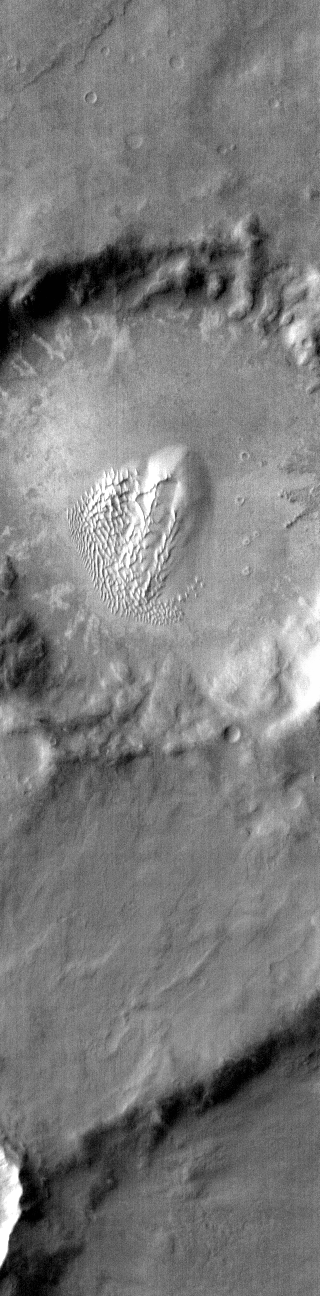

Noachis Terra Dunes – IR

This IR image shows a dune field on the floor of an unnamed crater in Noachis Terra. The bright tone indicates the dunes are warmer than most of the material surrounding them.

Latitude: -52.0045 Longitude: 33.3379 Instrument: IR Captured: 2015-01-29 09:19

Please see the THEMIS Data Citation Note for details on crediting THEMIS images.

NASA’s Jet Propulsion Laboratory manages the 2001 Mars Odyssey mission for NASA’s Science Mission Directorate, Washington, D.C. The Thermal Emission Imaging System (THEMIS) was developed by Arizona State University, Tempe, in collaboration with Raytheon Santa Barbara Remote Sensing. The THEMIS investigation is led by Dr. Philip Christensen at Arizona State University. Lockheed Martin Astronautics, Denver, is the prime contractor for the Odyssey project, and developed and built the orbiter. Mission operations are conducted jointly from Lockheed Martin and from JPL, a division of the California Institute of Technology in Pasadena.

Credit: NASA/JPL-Caltech/ASU